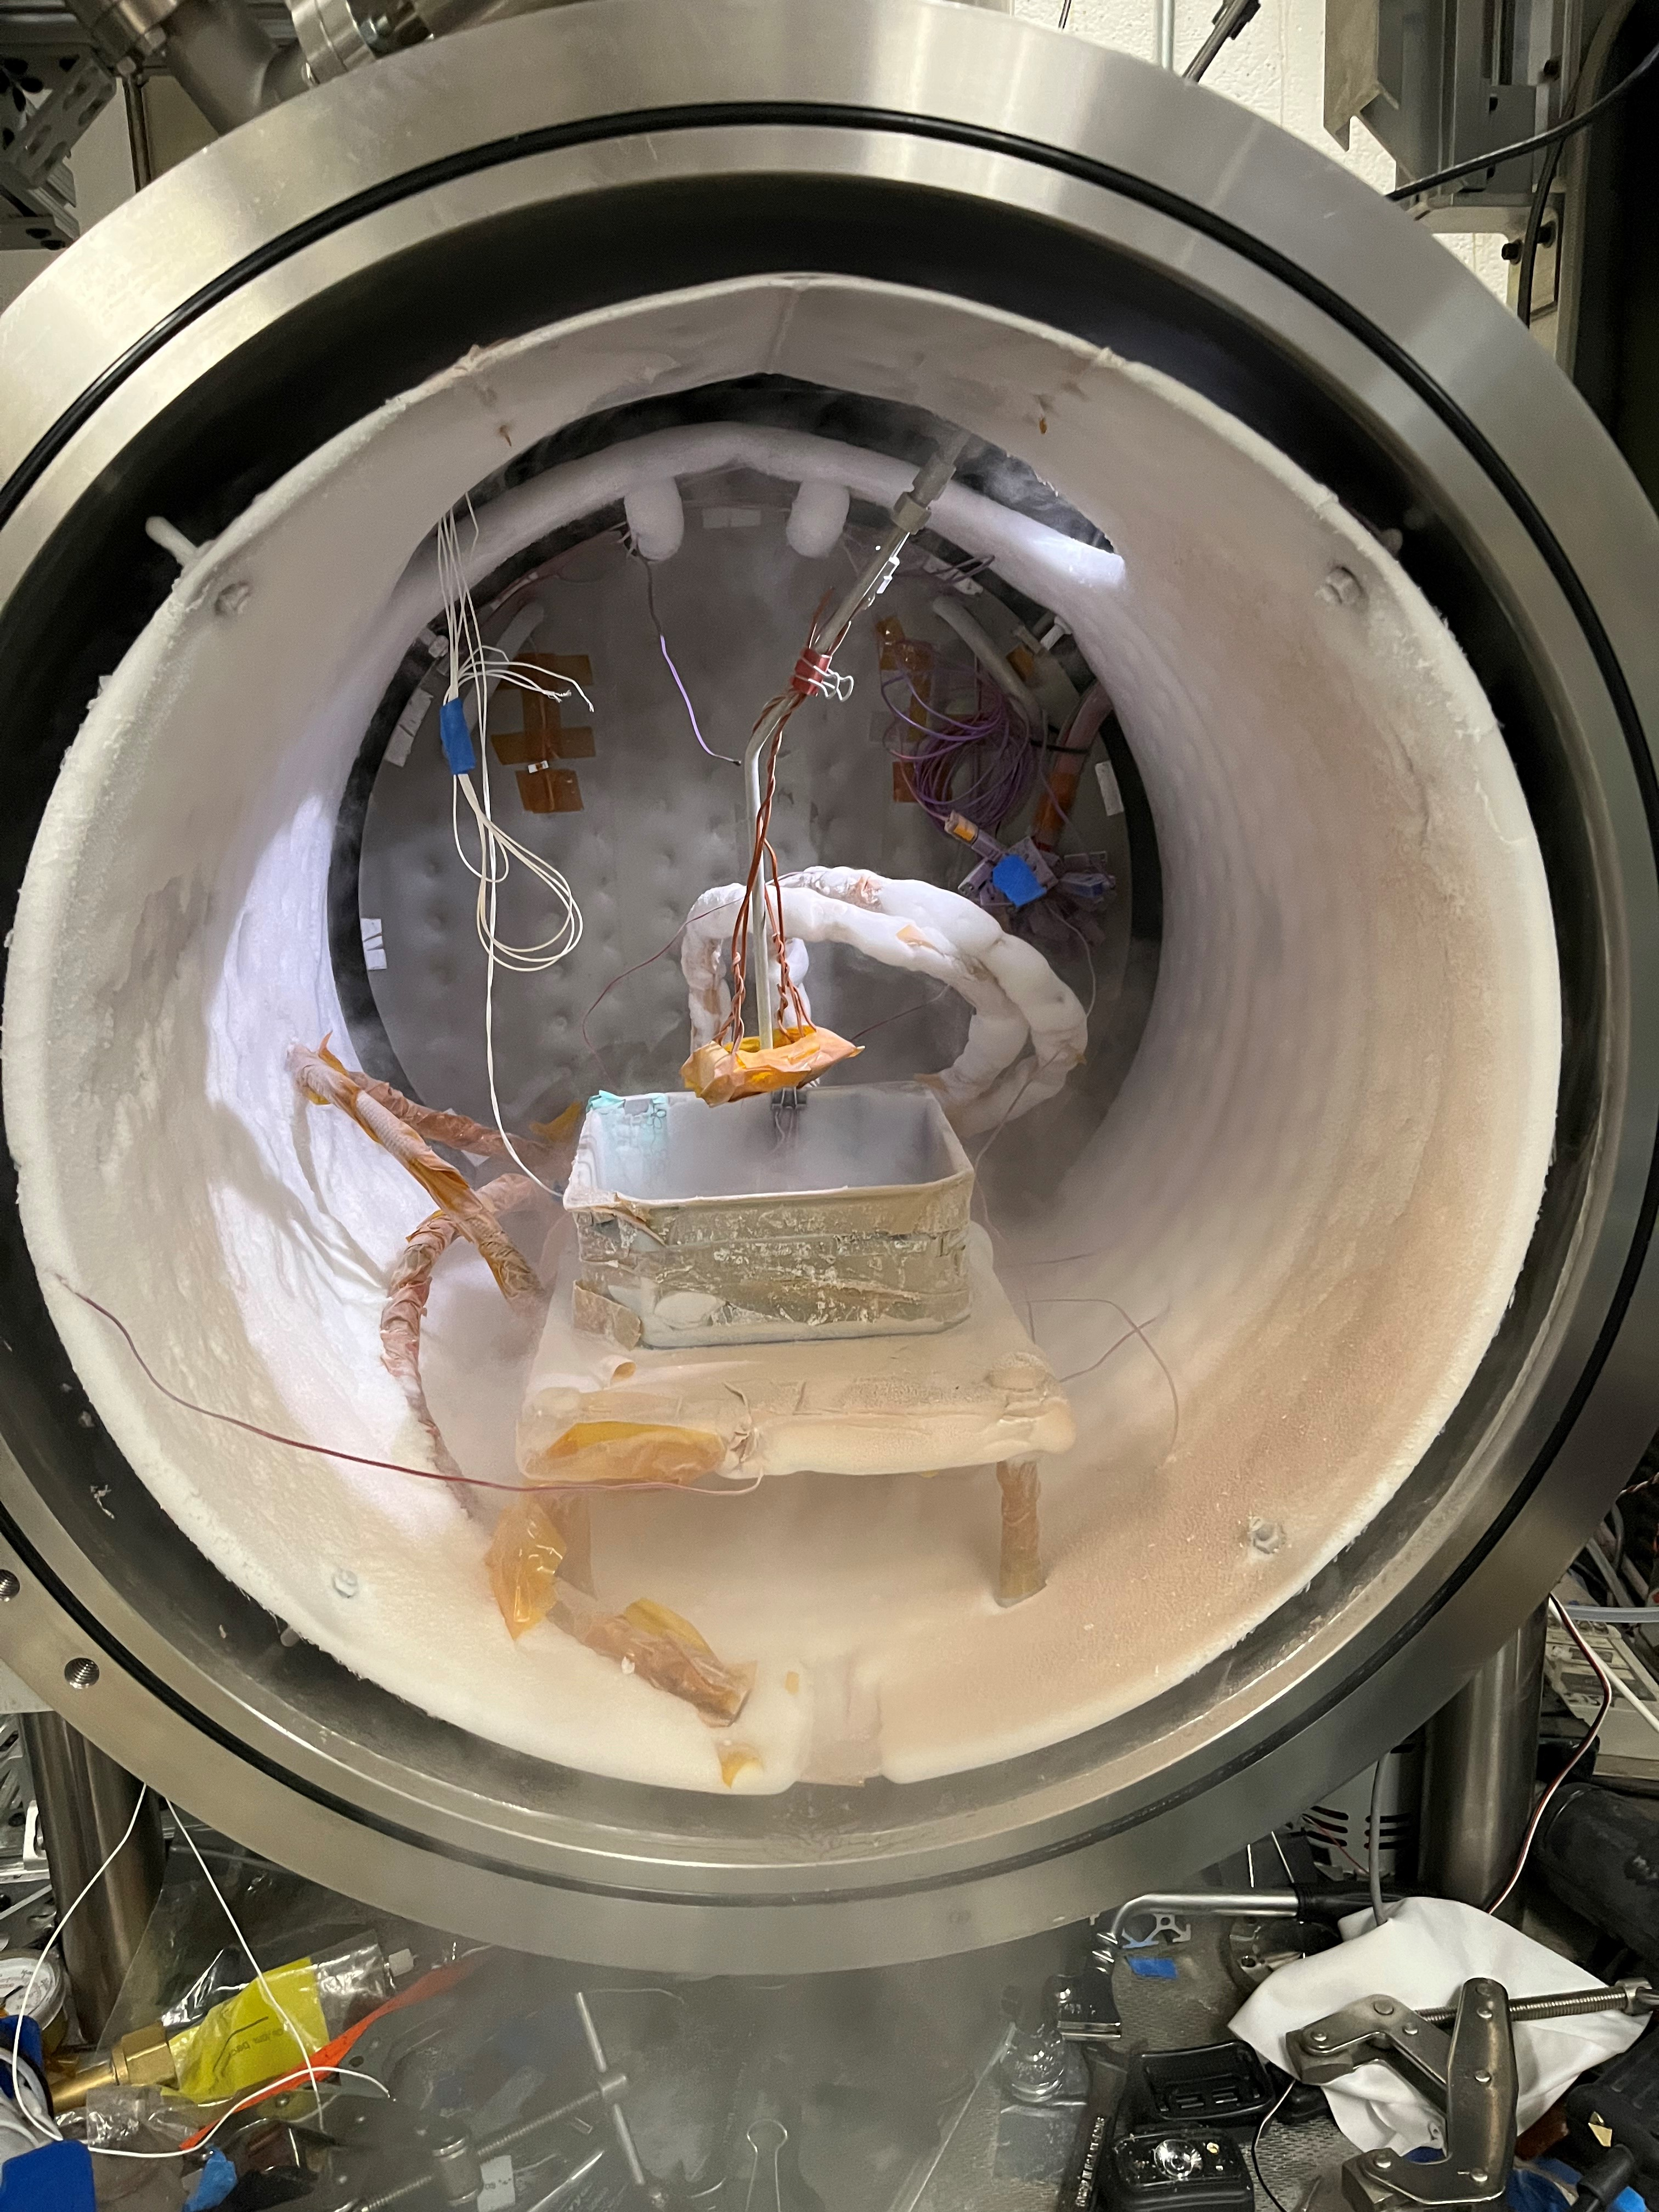

A Look Inside JPL’s DUSTIE Planetary Simulation Chamber

This wine barrel-size chamber at NASA’s Jet Propulsion Laboratory in Southern California is used to simulate the temperatures and air pressure of other planets – in this case, the carbon dioxide ice found on the southern hemisphere of Mars. The experiment shown here simulated how Martian spider-like formations called araneiform terrain are created.

Called the Dirty Under-vacuum Simulation Testbed for Icy Environments, or DUSTIE, the chamber was used to test a prototype of a rasping tool designed for NASA’s Phoenix lander, which touched down on Mars’ northern hemisphere in 2008.

Credit: NASA/JPL-Caltech